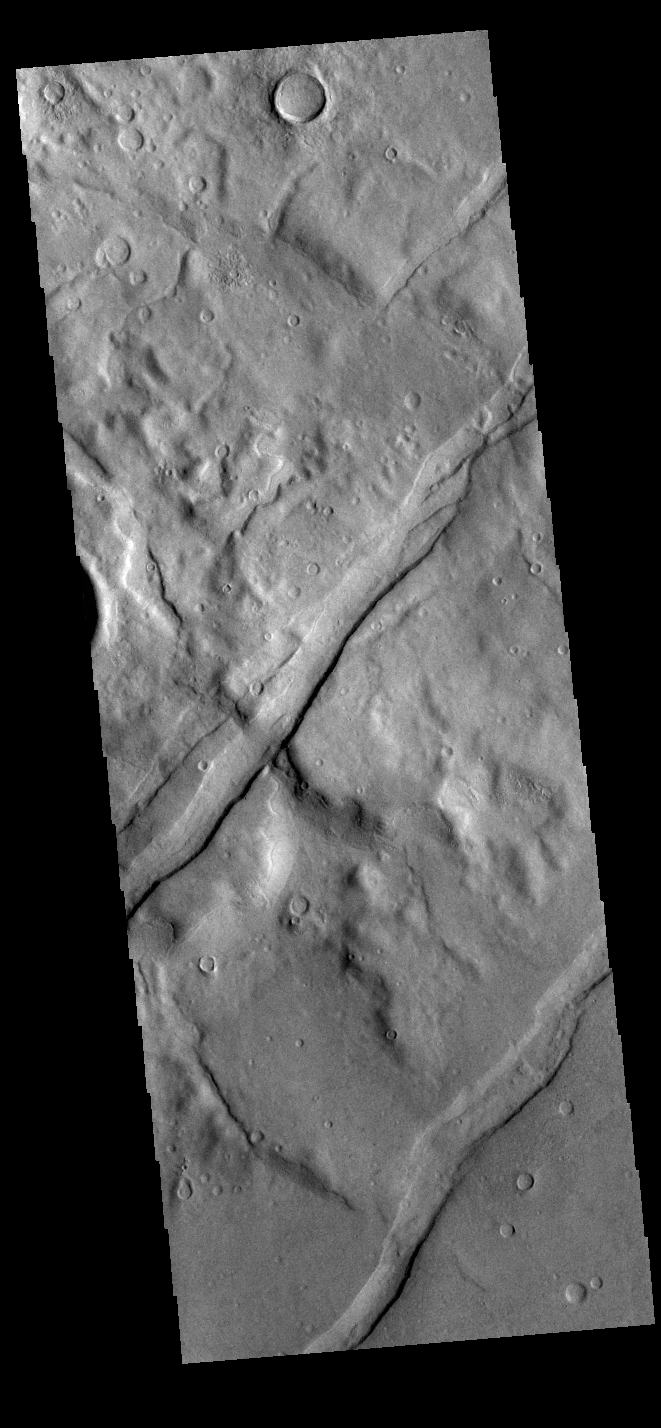

Icaria Fossae

The channel-like features in this VIS image are tectonic graben. These graben are called Icaria Fossae and are located in Terra Sirenum. Graben are created in regions of extensional tectonic stress, where the bedrock is faulted and pulled apart, allowing linear sections of the surface to drop downward along paired faults.

Credit: NASA/JPL-Caltech/ASU